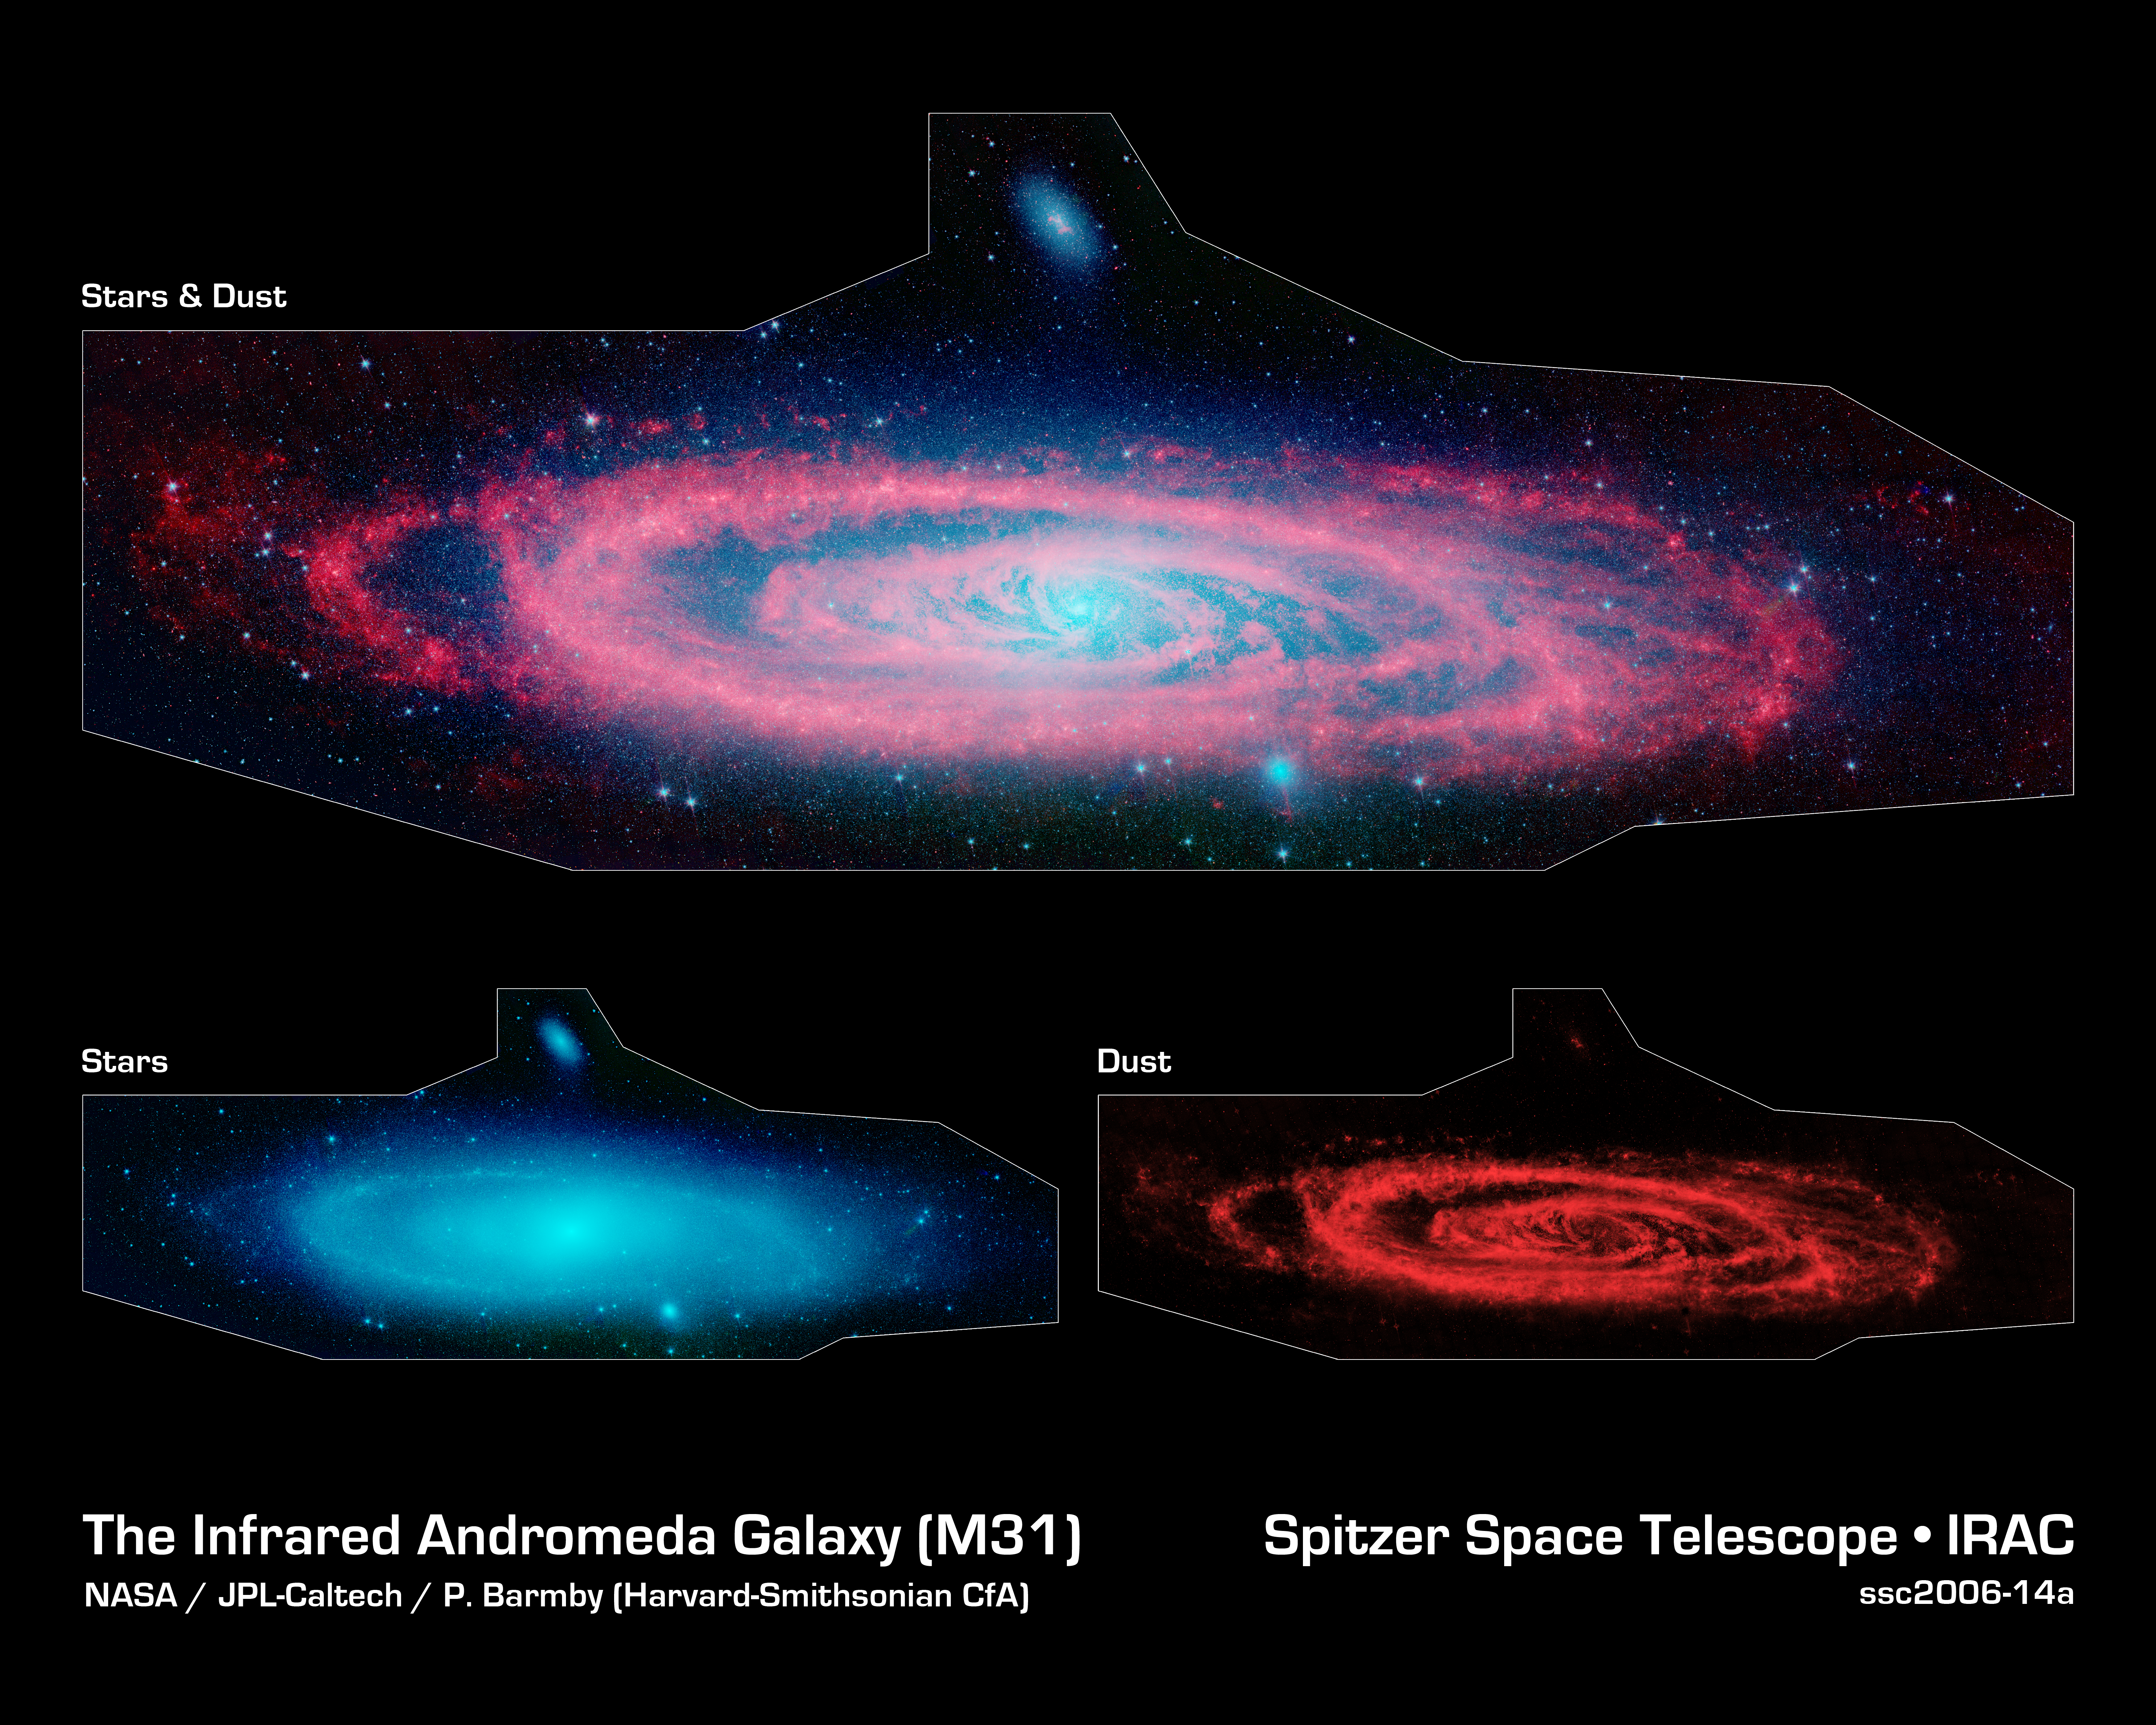

Andromeda Makes a Splash

This infrared composite image from NASA's Spitzer Space Telescope shows the Andromeda galaxy, a neighbor to our Milky Way galaxy. The main image (top) highlights the contrast between the galaxy's choppy waves of dust (red) and smooth sea of older stars (blue). The panels below the main image show the galaxy's older stars (left) and dust (right) separately. Spiral galaxies tend to form new stars in their dusty, clumpy arms, while their cores are populated by older stars.

The Spitzer view also shows Andromeda's dust lanes twisting all the way into the center of the galaxy, a region that is crammed full of stars. In visible-light pictures, this central region tends to be dominated by starlight.

Astronomers used these new images to measure the total infrared brightness of Andromeda. Because the amount of infrared light given off by stars depends on their masses, the brightness measurements provided a novel method for "weighing" the Andromeda galaxy. According to this method, the mass of the stars in Andromeda is about110 billion times that of the sun, which is in agreement with past calculations. This means the galaxy contains about one trillion stars (because most stars are actually less massive than the sun). For comparison, the Milky Way is estimated to hold about 400 billion stars.

A small, companion galaxy called NGC 205 is visible above Andromeda. Another companion galaxy called M32 can also been seen below the galaxy.

The Andromeda galaxy, also known as Messier 31, is located 2.5 million light-years away in the constellation Andromeda. It is the closest major galaxy to the Milky Way, making it the ideal specimen for carefully examining the nature of galaxies. On a clear, dark night, the galaxy can be spotted with the naked eye as a fuzzy blob.

Andromeda's entire disk spans about 260,000 light-years, which means that a light beam would take 260,000 years to travel from one end of the galaxy to the other. By comparison, the Milky Way is about 100,000 light-years across. When viewed from Earth, Andromeda occupies a portion of the sky equivalent to seven full moons.

Because this galaxy is so large, the infrared images had to be stitched together out of about 3,000 separate Spitzer exposures. The light detected by Spitzer's infrared array camera at 3.6 and 4.5 microns is sensitive mostly to starlight and is shown in blue and green, respectively. The 8-micron light shows warm dust and is shown in red. The contribution from starlight has been subtracted from the 8-micron image to better highlight the dust structures.

Credit: NASA/JPL-Caltech/P. Barmby (Harvard-Smithsonian CfA)